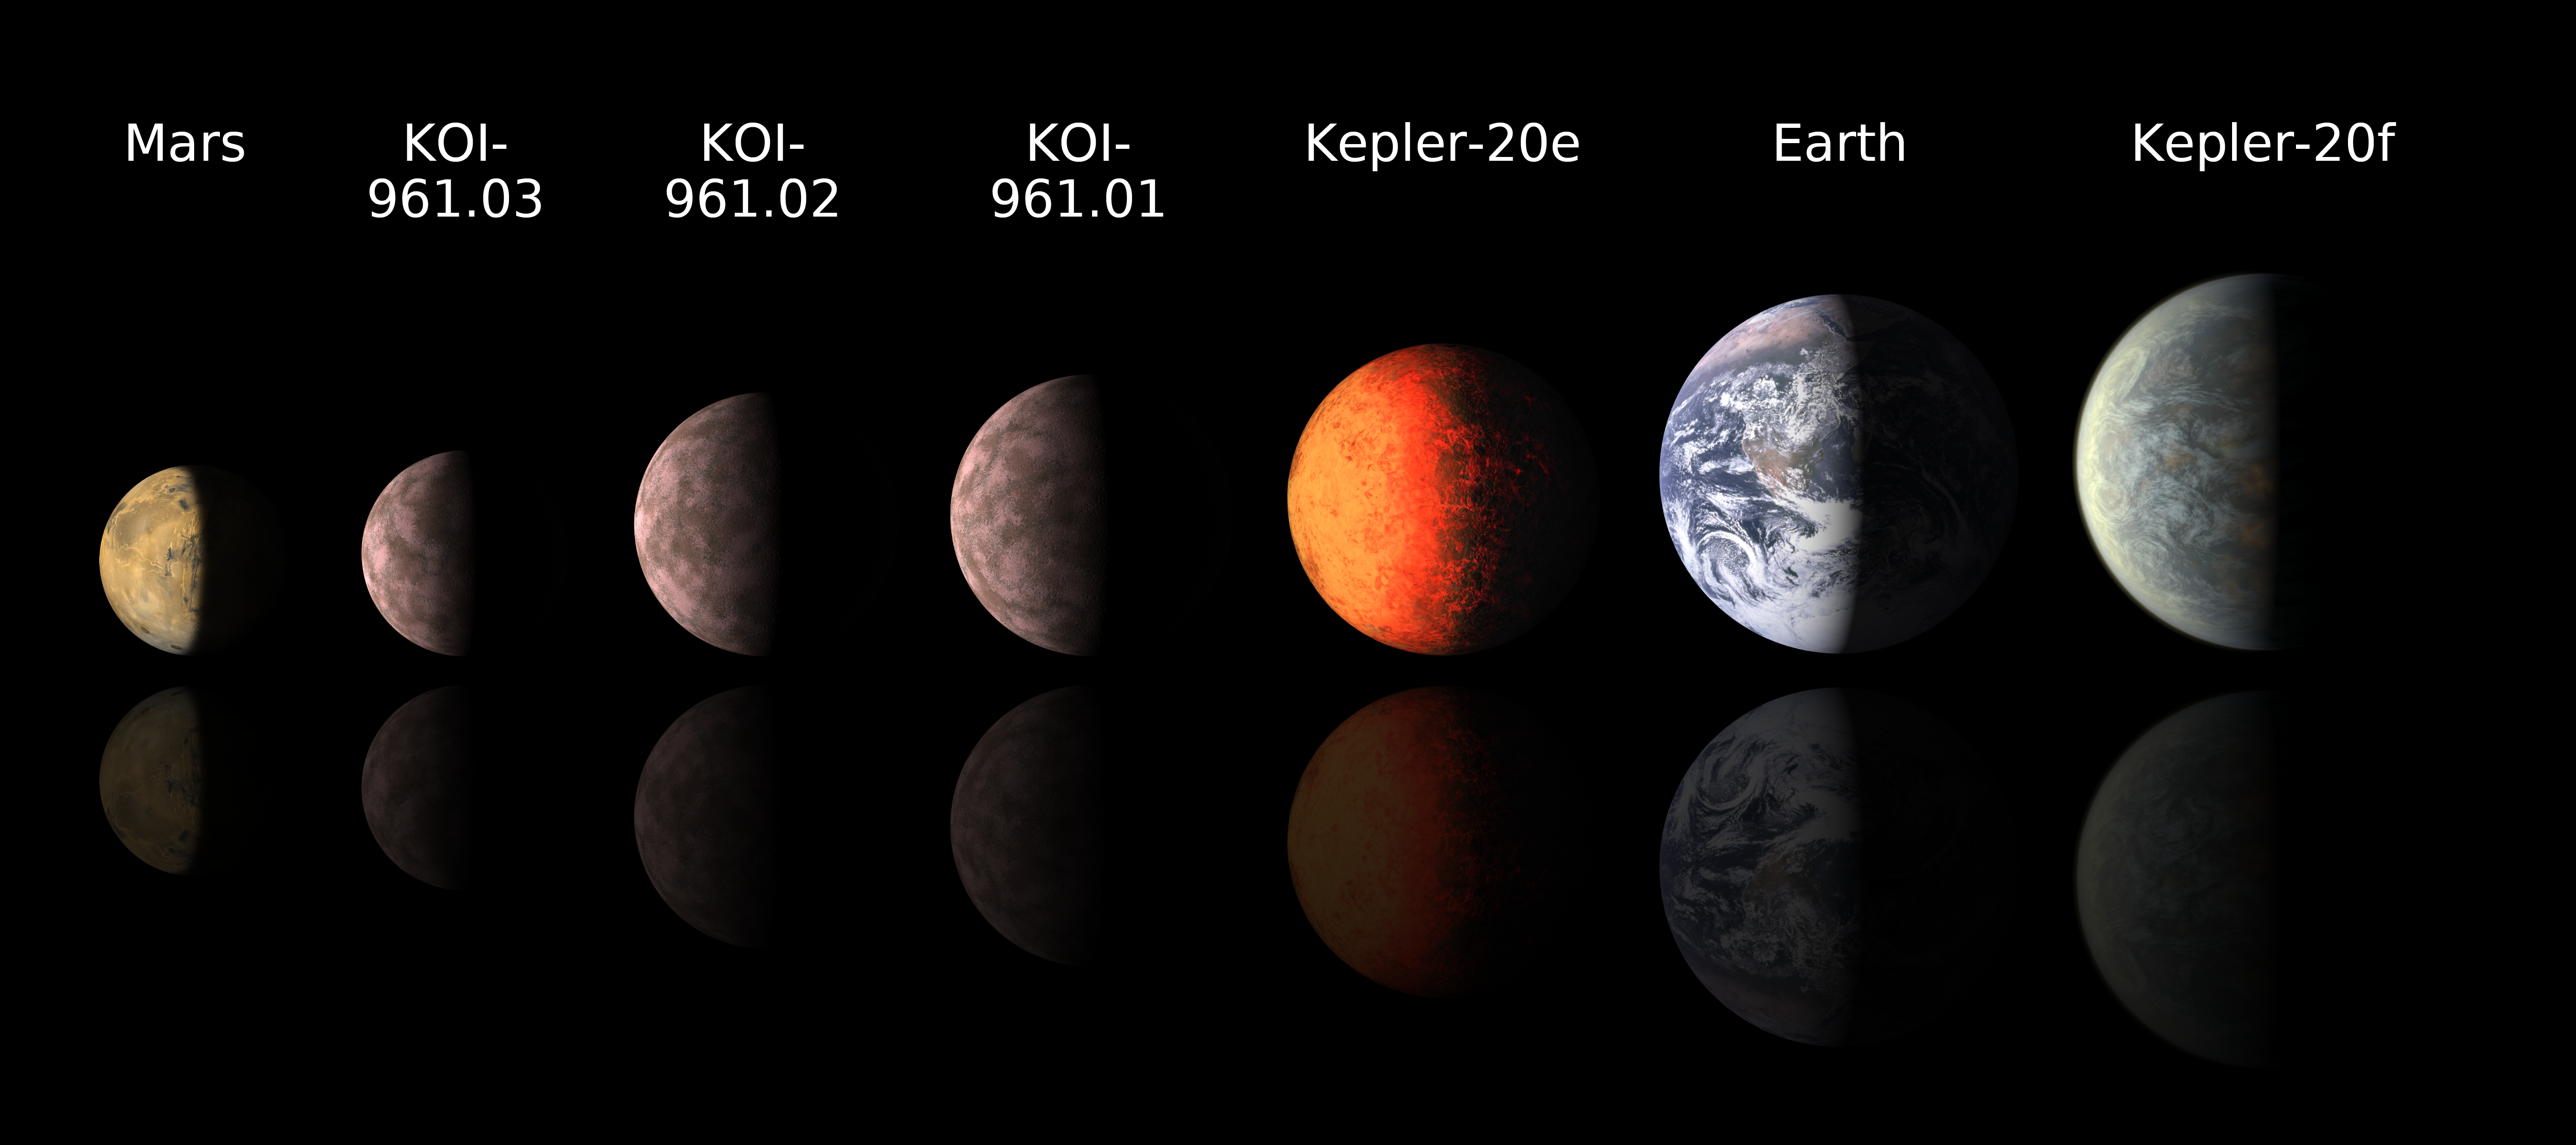

Sizing Up Exoplanets

This chart compares the smallest known exoplanets, or planets orbiting outside the solar system, to our own planets Mars and Earth. Astronomers using data from NASA’s Kepler mission and ground-based telescopes recently discovered the three smallest exoplanets known to circle another star, called KOI-961.01, KOI-961.02 and KOI-961.03. The smallest of these, KOI-961.03, is about the size of Mars with a radius of only 0.57 times that of Earth. Not long ago, in Dec. of 2011, the Kepler team announced the discovery of Kepler-20e and Kepler-20f — the first Earth-size planets ever found outside the solar system. All five of these small exoplanets have toasty orbits close to their stars, and do not lie in the more temperate habitable zone.

The ground-based observations contributing to the KOI-961 discoveries were made with the Palomar Observatory, near San Diego, Calif., and the W.M. Keck Observatory atop Mauna Kea in Hawaii.

NASA’s Ames Research Center in Moffett Field, Calif., manages Kepler’s ground system development, mission operations and science data analysis. JPL managed the Kepler mission’s development.

Credit: NASA/JPL-Caltech